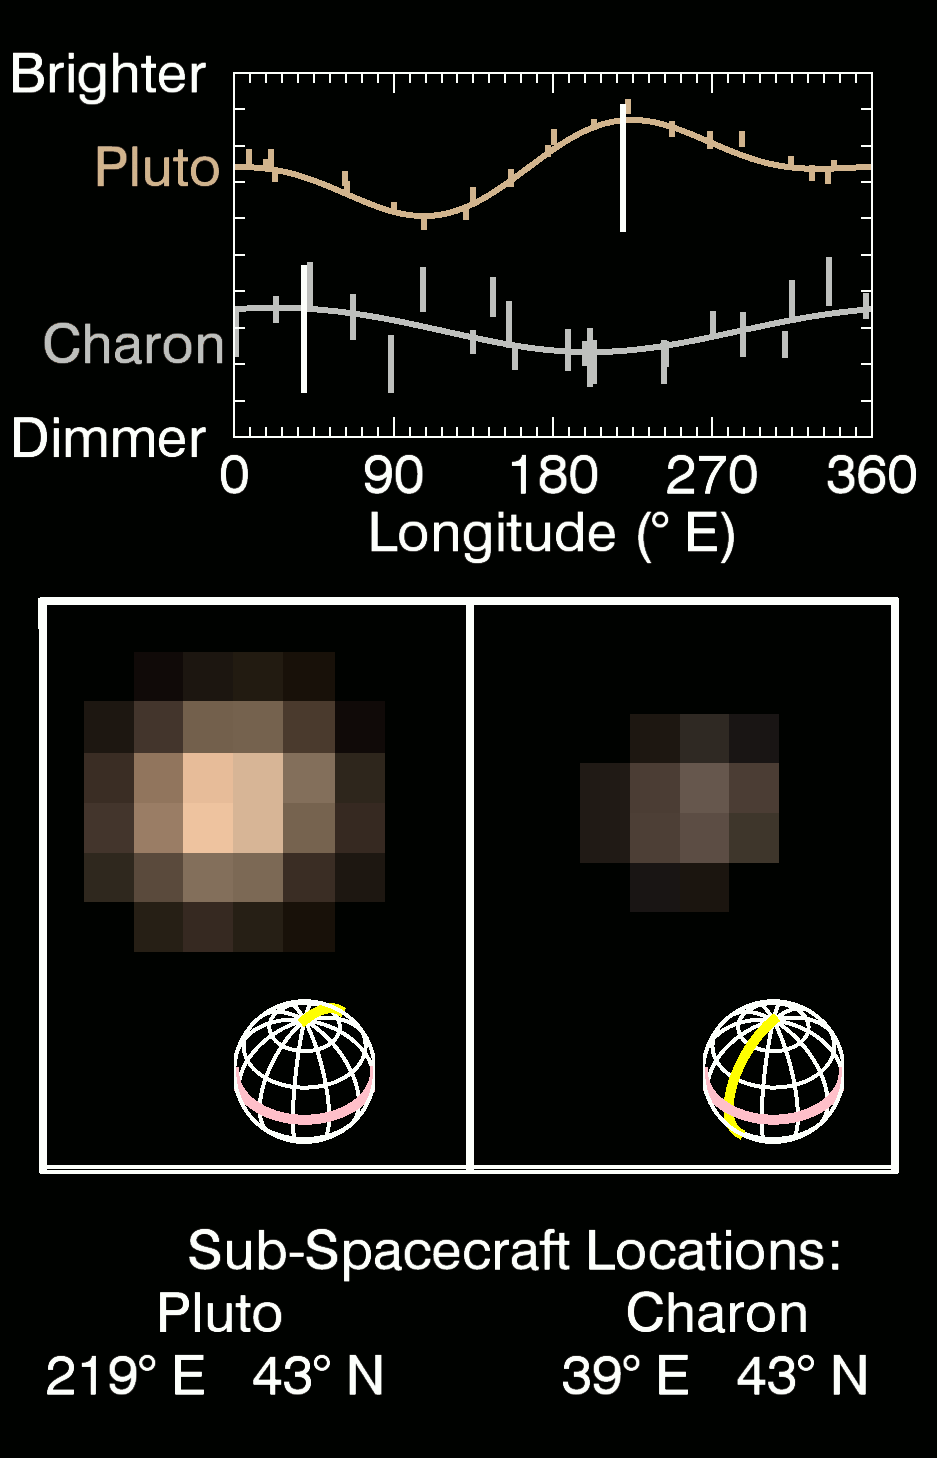

True Color of Pluto and Charon

This series of images taken by NASA’s New Horizons’ Multispectral Visible Imaging Camera (MVIC) shows how Pluto and Charon change in brightness as they rotate over 6.4 Earth days.The central panel shows the true color of Pluto (left) and Charon (right) during nine epochs between May 29 May and June 3 2015, as the spacecraft approached the Pluto system from a range of 55 to 48 million km.The grids beneath the images show the orientations of Pluto and Charon, with 0° E longitude and the equator highlighted by the yellow and pink lines respectively.Sub-spacecraft locations on Pluto and Charon are listed at the bottom.The spatial resolution, at around 1000 km/pixel, is not yet sufficient in these images to reveal distinct surface features on either body.

The top panel shows in graphical form how the brightness in MVIC’s red channel (540-700 nm) varies with the sub-spacecraft longitude, including data from more distant images dating back to May 1.The moving white vertical lines indicate the observed central longitudes on Pluto and Charon as the images below rotate.These results are consistent with earlier Hubble Space Telescope observations of the lightcurves of Pluto and Charon.Pluto appears dimmest when the dark region on its trailing hemisphere (around 90° E) is oriented toward the observer and brighter when the dark area has rotated off the visible hemisphere and a bright region on the anti-Charon hemisphere is seen.A different, lower amplitude lightcurve variation is seen on Charon, where the Pluto-facing hemisphere (around 0° E) appears brighter than the anti-Pluto hemisphere.

New Horizons is the first mission to Pluto and the Kuiper Belt of rocky, icy objects beyond.Principal Investigator Alan Stern leads a mission team that includes the Johns Hopkins University Applied Physics Laboratory, Southwest Research Institute, Ball Aerospace Corporation, the Boeing Company, NASA Goddard Space Flight Center, NASA Jet Propulsion Laboratory, Stanford University, KinetX, Inc., Lockheed Martin Corporation, University of Colorado, the U.S. Department of Energy, and a number of other firms, NASA centers, and university partners. Visit the mission website http://pluto.jhuapl.edu/ for more information.

Credit: NASA/Johns Hopkins University Applied Physics Laboratory/Southwest Research Institute